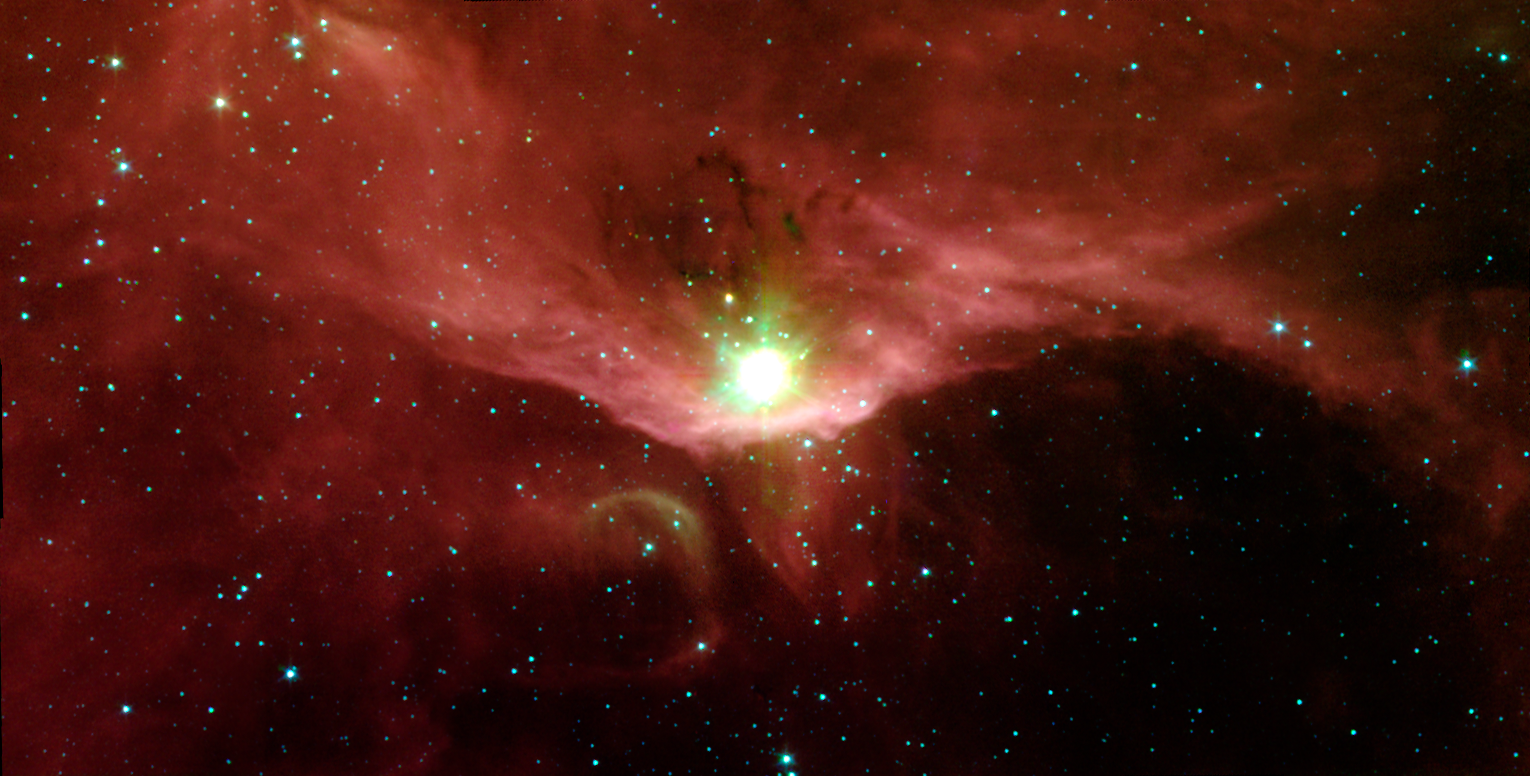

Stellar Nursery Sharpless 140

In the quest to better understand the birth of stars and the formation of new worlds, astronomers have used NASA's Spitzer Space Telescope to examine the massive stars contained in a cloudy region called Sharpless 140. This cloud is a fascinating microcosm of a star-forming region since it exhibits, within a relatively small area, all of the classic manifestations of stellar birth.

Sharpless 140 lies almost 3000 light-years from Earth in the constellation Cepheus. At its heart is a cluster of three deeply embedded young stars, which are each several thousand times brighter than the Sun. Though they are strikingly visible in this image from Spitzer's infrared array camera, they are completely obscured in visible light, buried within the core of the surrounding dust cloud.

The extreme youth of at least one of these stars is indicated by the presence of a stream of gas moving at high velocities. Such outflows are signatures of the processes surrounding a star that is still gobbling up material as part of its formation.

The bright red bowl, or arc, seen in this image traces the outer surface of the dense dust cloud encasing the young stars. This arc is made up primarily of organic compounds called polycyclic aromatic hydrocarbons, which glow on the surface of the cloud. Ultraviolet light from a nearby bright star outside of the image is "eating away" at these molecules. Eventually, this light will destroy the dust envelope and the masked young stars will emerge.

This image was taken on Oct. 11, 2003 and is composed of photographs obtained at four wavelengths: 3.6 microns (blue), 4.5 microns (green), 5.8 microns (orange) and 8 microns (red).

Credit: NASA/JPL-Caltech/G. Melnick (Harvard-Smithsonian CfA)